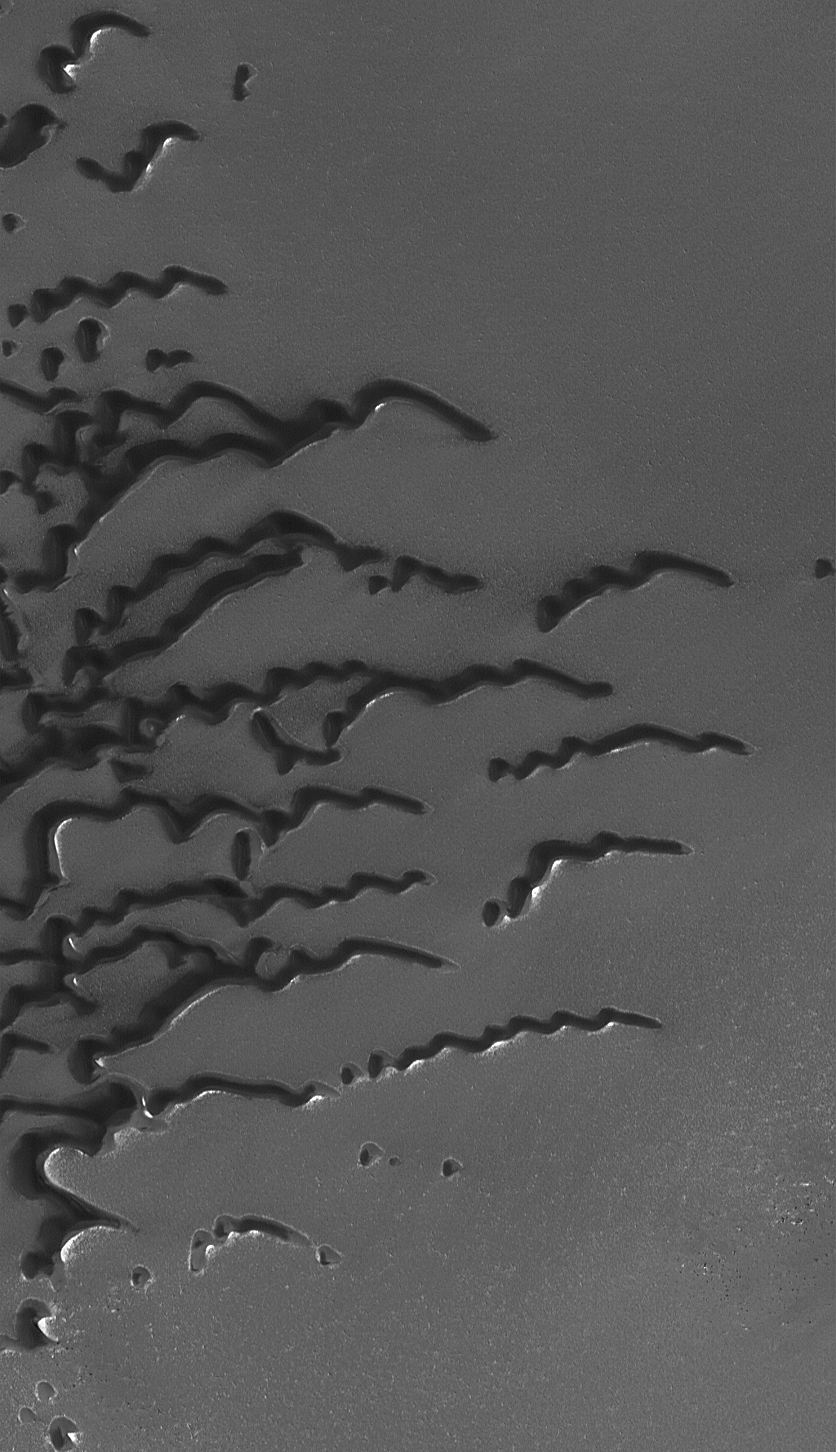

Summertime View of North Polar Sand Dunes

10 October 2006
This Mars Global Surveyor (MGS) Mars Orbiter Camera (MOC) image shows a suite of dunes in one of the several north polar dune fields. The bright surfaces adjacent to some of the dunes are patches of frost. These dunes spend much of the autumn, winter, and spring seasons covered with carbon dioxide frost. Only in late spring and in summer are the dark windblown sands fully exposed.

Over the course of the 9+ years of the MGS mission, the MOC team has sought evidence that sand dunes may be migrating downwind over time. However, no clear examples of the movement of a whole dune have been identified. On Earth, such movement is typically detectable in air photos of the smallest active dunes over periods of a few years. Owing to the fact that the north polar dunes spend much of each martian year under a cover of frost, perhaps these move much more slowly than their frost-free, terrestrial counterparts. The sand may also be somewhat cemented by ice or minerals, likewise preventing vigorous dune migration in the present environment.

This view covers an area approximately 3 km (1.9 mi) wide and is illuminated by sunlight from the lower left. The dunes are located near 79.8°N, 127.1°W, and the picture was acquired on 11 September 2006.

Credit: NASA/JPL/Malin Space Science Systems